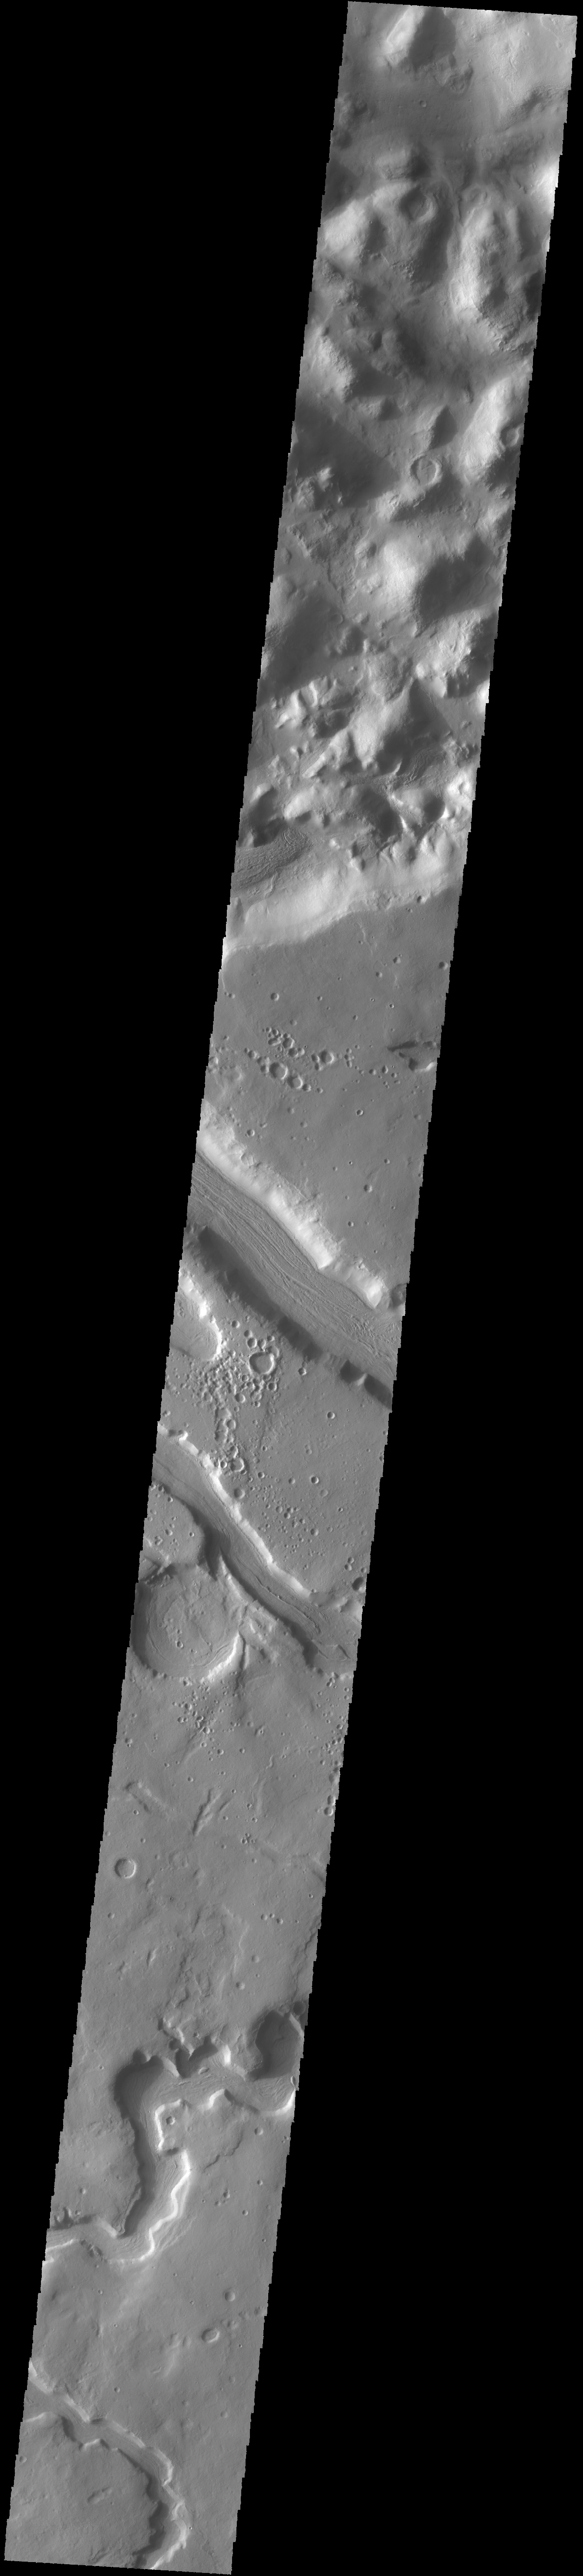

Anio Valles

The sinuous channel at the bottom of today’s VIS image is called Anio Valles.

Credit: NASA/JPL-Caltech/ASU